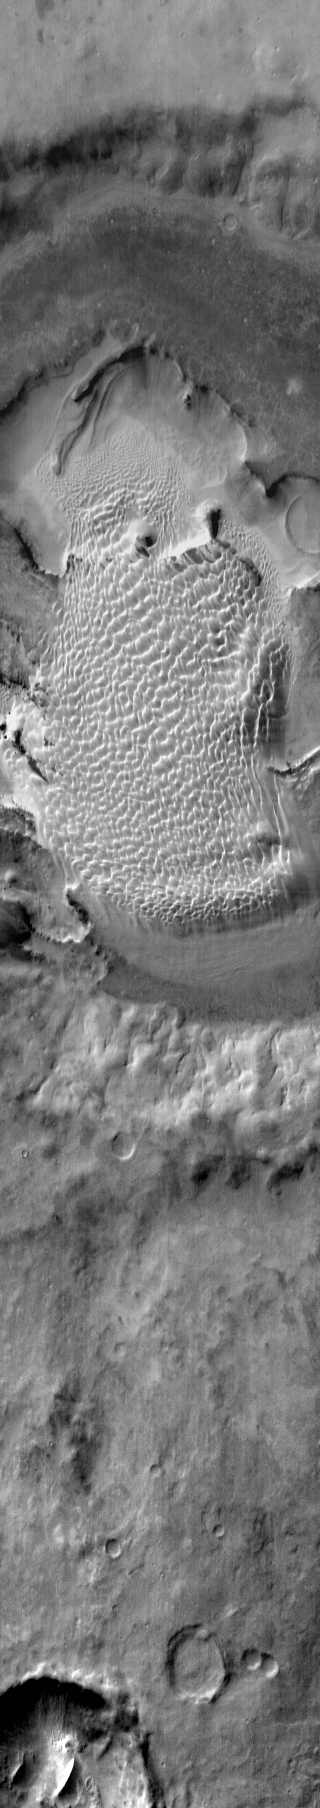

Rabe Crater Dunes (IR)

This daytime infrared image of Rabe Crater shows the large dune field located within the crater. Note that the dunes are not confined to the lowest elevation depressions on the crater floor.

Image information: IR instrument. Latitude -44.1N, Longitude 34.7E. 120 meter/pixel resolution.

Please see the THEMIS Data Citation Note for details on crediting THEMIS images.

Note: this THEMIS visual image has not been radiometrically nor geometrically calibrated for this preliminary release. An empirical correction has been performed to remove instrumental effects. A linear shift has been applied in the cross-track and down-track direction to approximate spacecraft and planetary motion. Fully calibrated and geometrically projected images will be released through the Planetary Data System in accordance with Project policies at a later time.

NASA’s Jet Propulsion Laboratory manages the 2001 Mars Odyssey mission for NASA’s Office of Space Science, Washington, D.C. The Thermal Emission Imaging System (THEMIS) was developed by Arizona State University, Tempe, in collaboration with Raytheon Santa Barbara Remote Sensing. The THEMIS investigation is led by Dr. Philip Christensen at Arizona State University. Lockheed Martin Astronautics, Denver, is the prime contractor for the Odyssey project, and developed and built the orbiter. Mission operations are conducted jointly from Lockheed Martin and from JPL, a division of the California Institute of Technology in Pasadena.

Credit: NASA/JPL/ASU